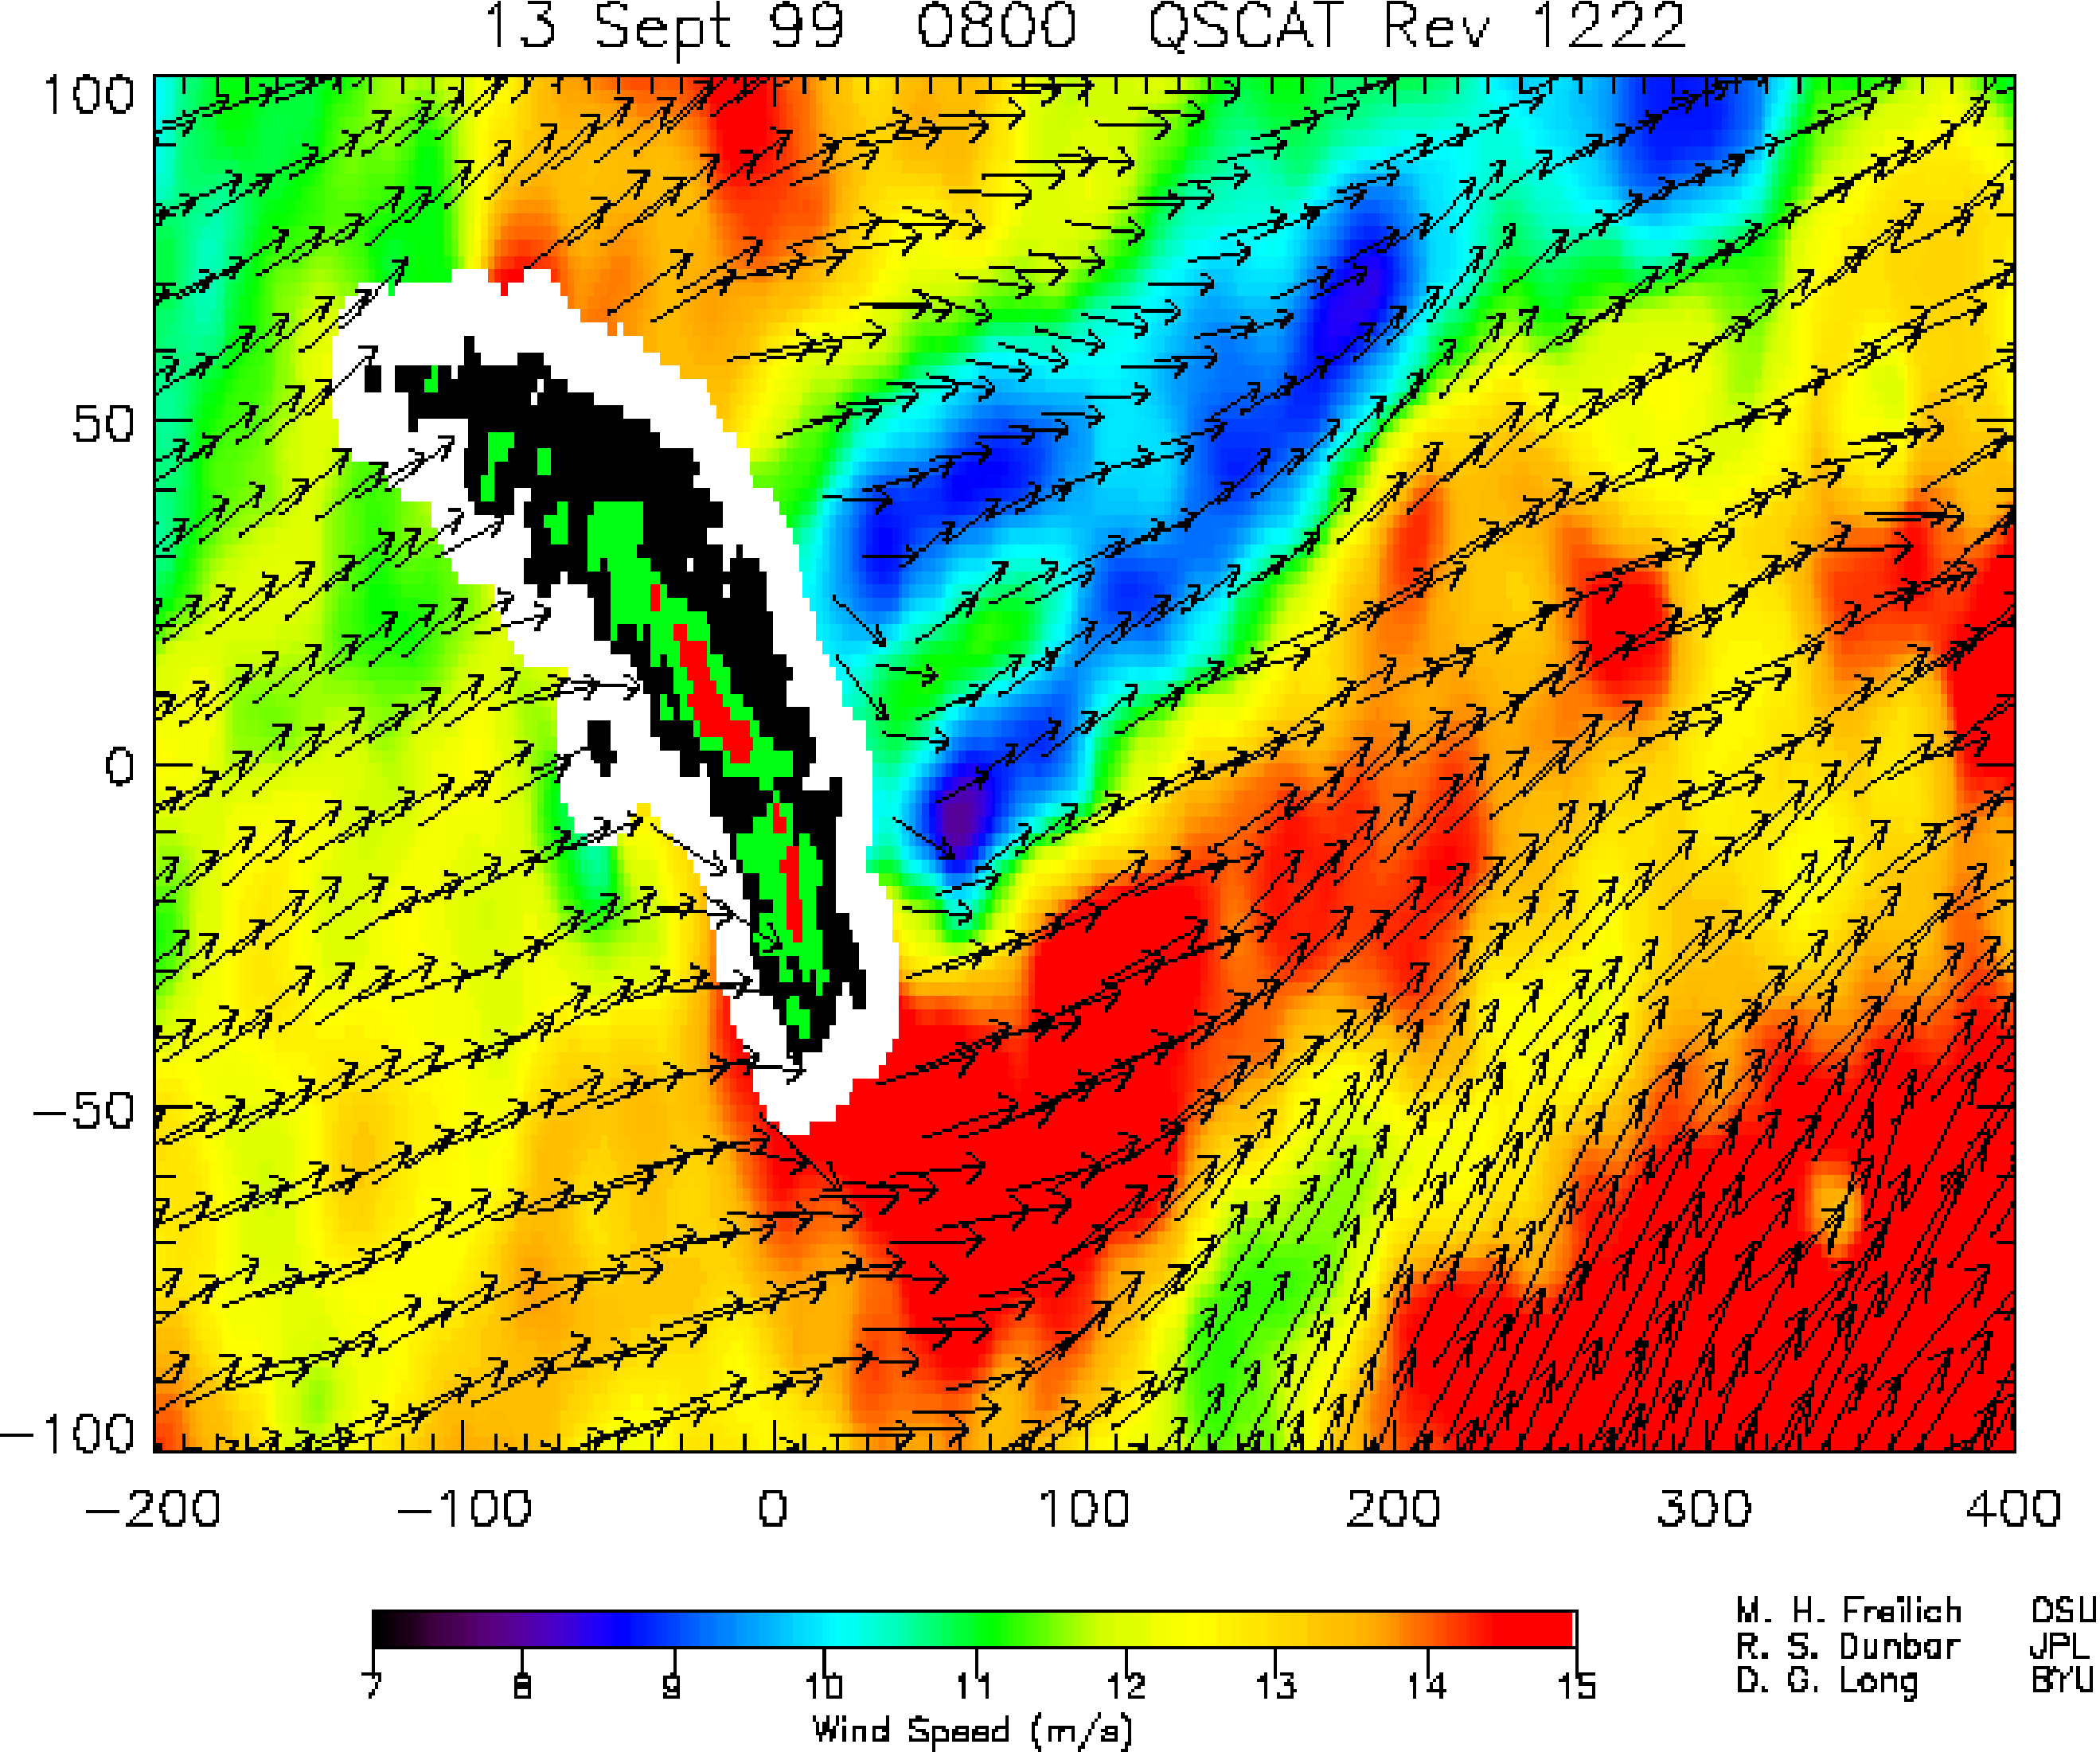

SeaWinds – South Georgia Island

Winds are blocked by an island mountain barrier that produces a long “shadow” of low winds on the downwind side of the island stretching for hundreds of kilometers (about 500 miles long) in this image produced from data from NASA’s SeaWinds instrument on the QuikScat satellite.

South Georgia Island, in the South Atlantic Ocean (approximately 1,500 kilometers, or miles, east of the Falkland/Malvinas Islands, is only 170 kilometers long (about 106 miles) and 30 kilometers (about 19 miles) wide, but contains 13 peaks exceeding 2,000 meters (more than 6,500 feet) in height. The island thus acts as a significant barrier to the surface winds in this forbidding part of the world oceans.

Mountainous islands and steep coastal topography can modify the surface wind field for many hundreds of kilometers seaward. The detailed air-sea-land interaction processes involved are not well understood, largely because of a lack of accurate, high-resolution, extensive wind speed and direction measurements. The broad-swath, all-weather SeaWinds instrument on NASA’s QuikScat satellite is providing unique measurements of ocean winds, revealing previously unknown wind patterns caused by island topography and allowing development of improved models for coastal ocean winds.

This image shows QuikScat measurements of wind speed and direction during a single pass over South Georgia Island on September 13, 1999. The island itself is shown as black (for heights less than 750 meters (less than half a mile), green (for heights between 750 and 1,500 meters (less than half a mile to about one mile), and red (for regions greater than 1,500 meters, or about one mile in altitude). The white area surrounding the island represents the region where land contamination does not allow wind measurements to be made. The horizontal and vertical coordinates are in kilometers, with origin on the island at latitude 54.5 degrees south, longitude 30 degrees east.

This large-scale view shows regions of high wind speed off both the eastern and western ends of islands, corresponding to “corner accelerations” as the winds stream by the steep island topography. The lowest wind speeds are seen to be in the lee of the highest island topography.

NASA’s Earth Science Enterprise is a long-term research and technology program designed to examine Earth’s land, oceans, atmosphere, ice and life as a total integrated system. JPL is a division of the California Institute of Technology, Pasadena, CA.

Credit: NASA/JPL